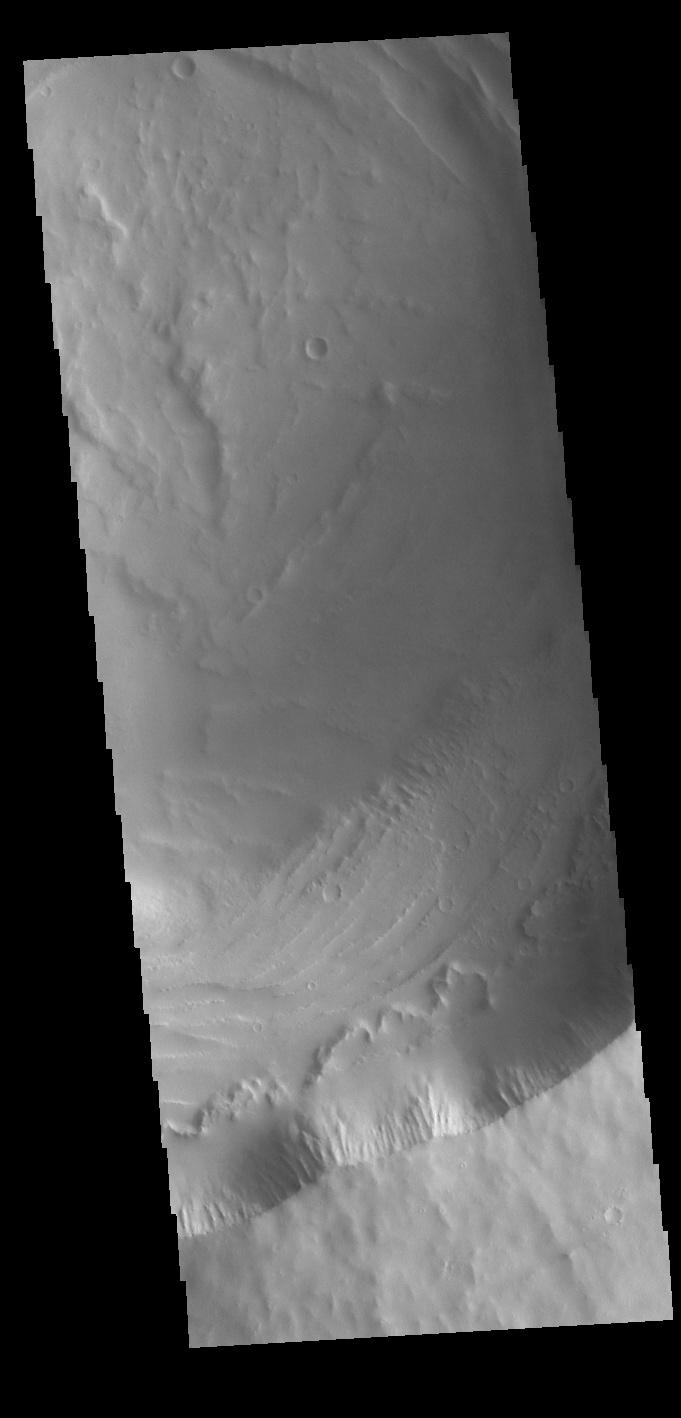

Biblis Patera

Today’s VIS image shows Biblis Patera, the summit caldera of the volcano Biblis Tholus. This volcano is located west of Pavonis Mons and is just one of the numerous volcanoes found in the Tharsis region.

Credit: NASA/JPL-Caltech/ASU